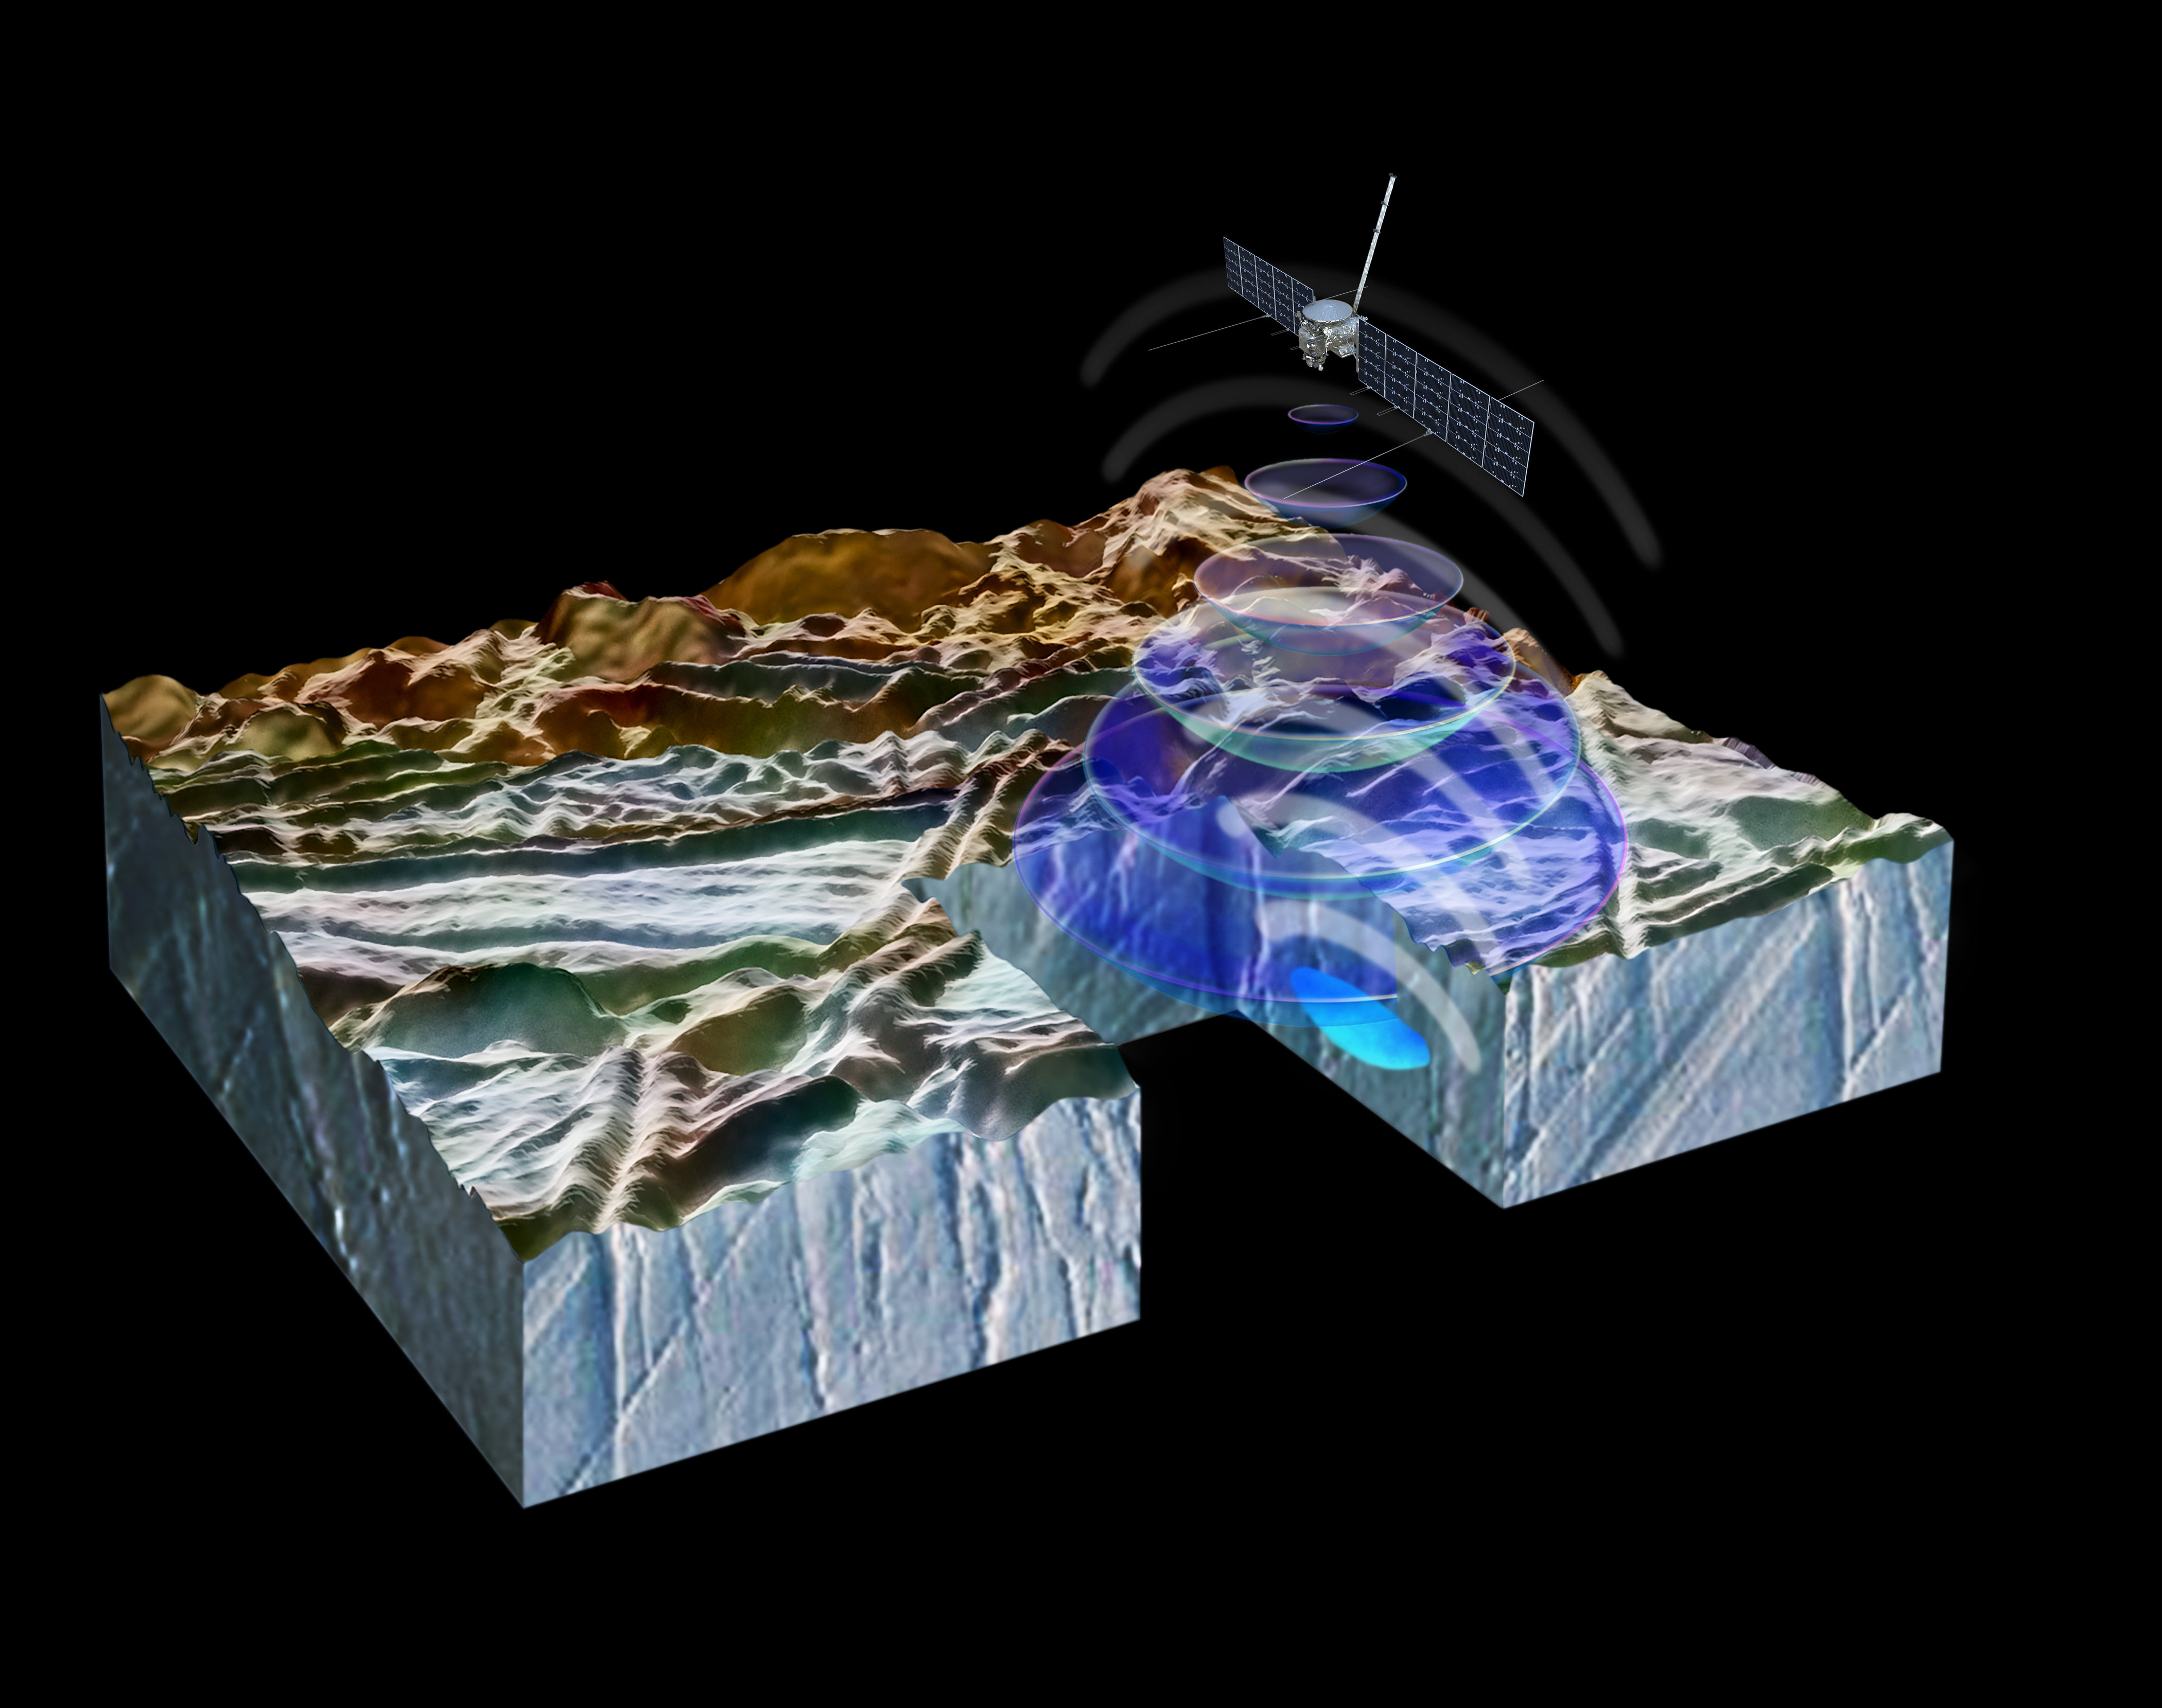

How REASON Will Penetrate Europa’s Surface (Artist’s Concept)

This artist’s concept illustrates how NASA’s Europa Clipper spacecraft will use radar to peer beneath Europa’s ice crust to reveal the structure underneath. Europa Clipper will carry an instrument called the Radar for Europa Assessment and Sounding: Ocean to Near-surface (REASON) that can penetrate beneath the Jovian moon’s surface layer, revealing potential pockets of water, cracks, or other features not visible from the outside.

Europa Clipper’s three main science objectives are to determine the thickness of the moon’s icy shell and its interactions with the ocean below, to investigate its composition, and to characterize its geology. The mission’s detailed exploration of Europa will help scientists better understand the astrobiological potential for habitable worlds beyond our planet.

Managed by Caltech in Pasadena, California, NASA’s Jet Propulsion Laboratory leads the development of the Europa Clipper mission in partnership with APL for NASA’s Science Mission Directorate in Washington. APL designed the main spacecraft body in collaboration with JPL and NASA’s Goddard Space Flight Center in Greenbelt, Maryland, NASA’s Marshall Space Flight Center in Huntsville, Alabama, and Langley Research Center in Hampton, Virginia. The Planetary Missions Program Office at Marshall executes program management of the Europa Clipper mission.

NASA’s Launch Services Program, based at Kennedy, manages the launch service for the Europa Clipper spacecraft, which will launch on a SpaceX Falcon Heavy rocket from Launch Complex 39A at Kennedy.

Credit: NASA/JPL-Caltech